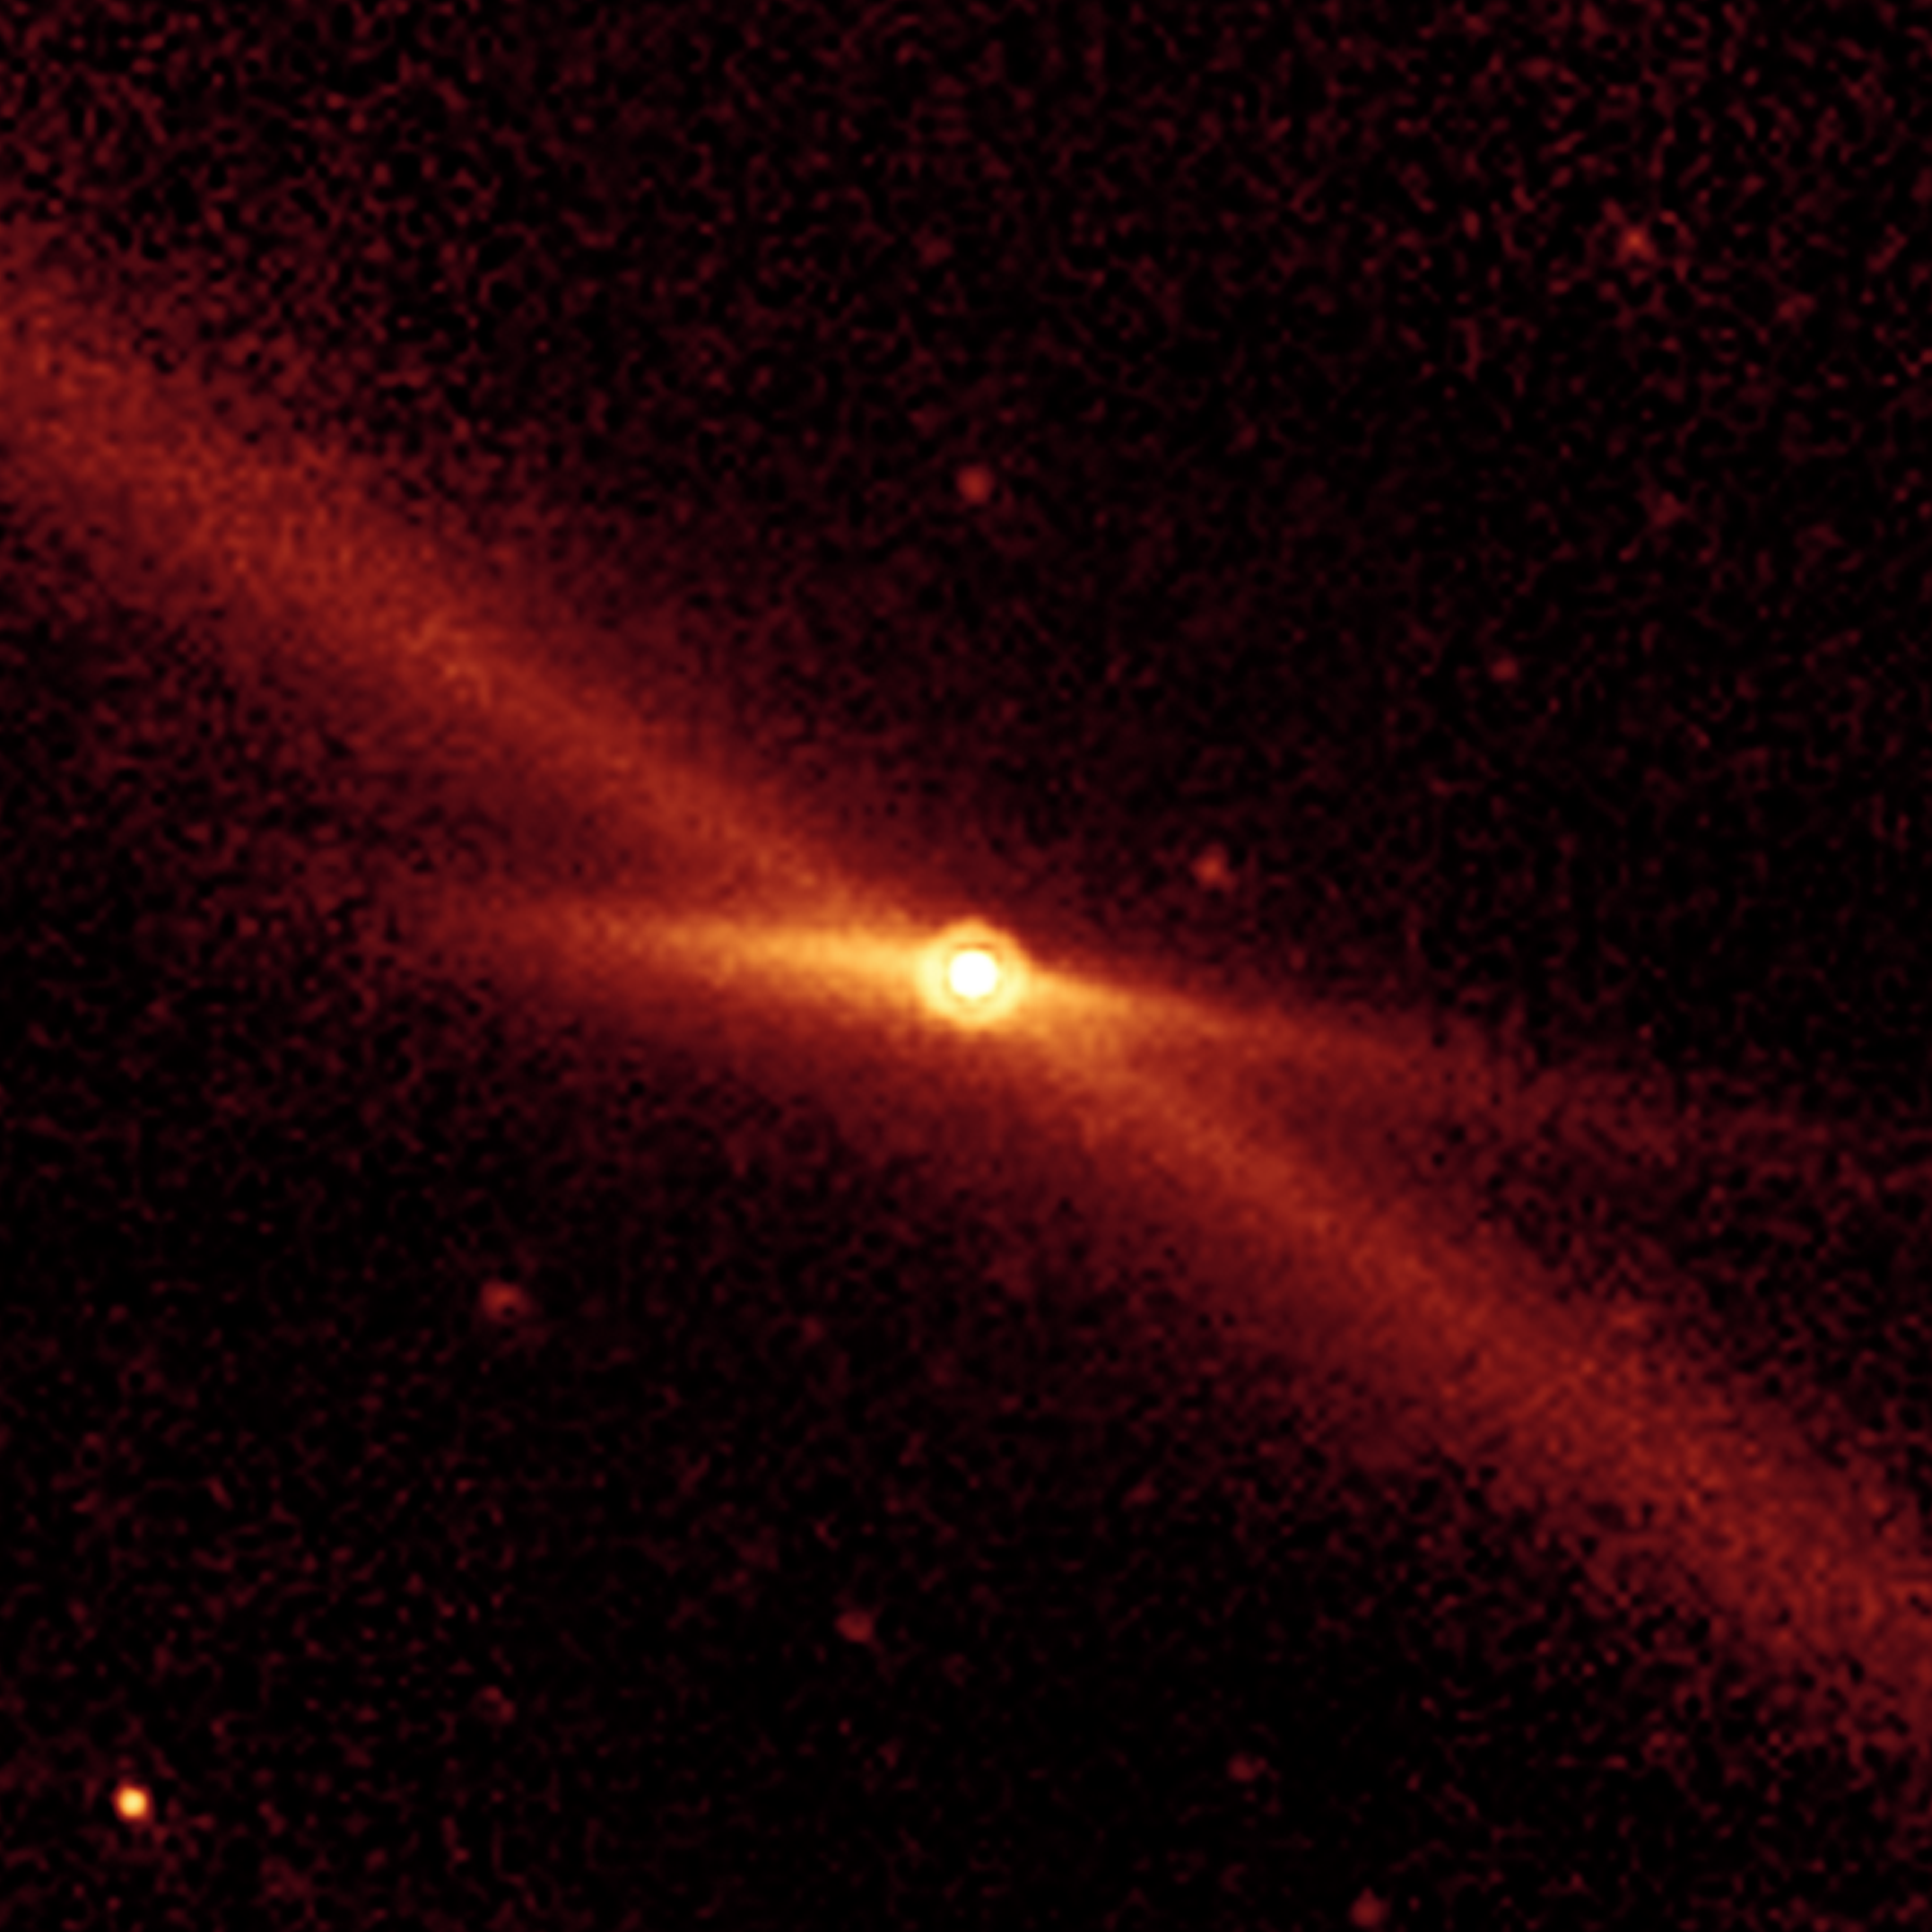

Riding a Trail of Debris

Figure 1

This image taken by NASA’s Spitzer Space Telescope shows the comet Encke riding along its pebbly trail of debris (long diagonal line) between the orbits of Mars and Jupiter. This material actually encircles the solar system, following the path of Encke’s orbit. Twin jets of material can also be seen shooting away from the comet in the short, fan-shaped emission, spreading horizontally from the comet.

Encke, which orbits the Sun every 3.3 years, is well traveled. Having exhausted its supply of fine particles, it now leaves a long trail of larger more gravel-like debris, about one millimeter in size or greater. Every October, Earth passes through Encke’s wake, resulting in the well-known Taurid meteor shower.

This image was captured by Spitzer’s multiband imaging photometer when Encke was 2.6 times farther away than Earth is from the Sun. It is the best yet mid-infrared view of the comet at this great distance. The data are helping astronomers understand how rotating comets eject particles as they circle the Sun.

Credit: NASA/JPL-Caltech/Univ. of Minn.